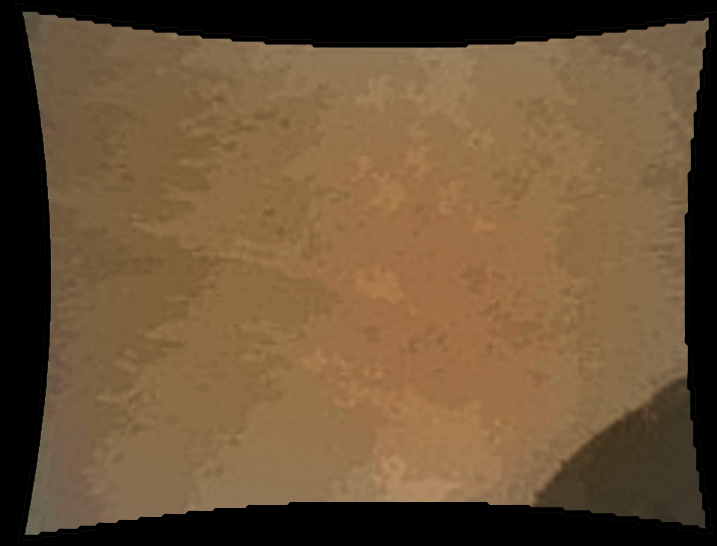

Curiosity’s Wheel During Descent

This color thumbnail image was obtained by NASA’s Curiosity rover during its descent to the surface on Aug. 5 PDT (Aug. 6 PDT). This image was obtained by Curiosity’s Mars Descent Imager. It illustrates the first appearance of the left front wheel of the Curiosity rover after deployment of the suspension system as the vehicle was about to touch down on Mars.

Credit: NASA/JPL-Caltech/MSSS